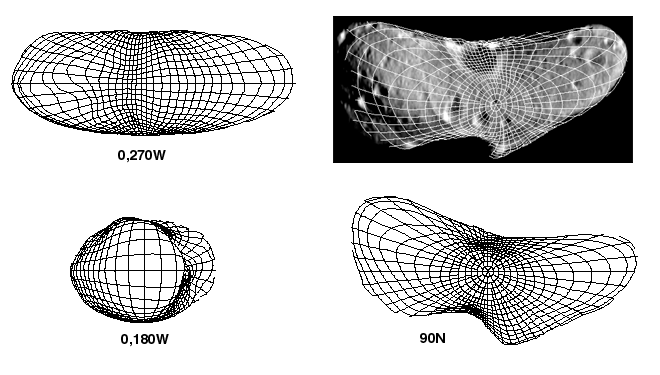

The Shape of Eros

NEAR Shoemaker images provided the first model of Eros’ shape, shown in this picture. An accurate model of Eros’ shape helps the NEAR team determine the asteroid’s key properties. The total space enclosed by the surface of the shape model represents the asteroid’s estimated volume. The asteroid’s mass (determined using NEAR Shoemaker’s radio tracking) is divided by its volume to yield an estimate of its density – which is valuable for understanding what kind of rock makes up the interior. The shape also provides information about the distribution of mass below the surface, which scientists use to calculate surface gravity and thus the directions and steepness of slopes.

The positions of more than 2,000 landmarks on Eros were determined from more than 12,000 stereo measurements that generate a “grid” of points lying on the asteroid’s surface. The shape model is a mathematical representation of the surface passing through all those points. The views at upper left, lower left and lower right show the shape model from over the equator (at 270 and 180 degrees west longitude) and the north pole (90north latitude), respectively. The shape model at upper right is overlain on an image acquired during approach to Eros.

Built and managed by The Johns Hopkins University Applied Physics Laboratory, Laurel, Maryland, NEAR was the first spacecraft launched in NASA’s Discovery Program of low-cost, small-scale planetary missions. See the NEAR web page at http://near.jhuapl.edu/ for more details.

Credit: NASA/JPL/JHUAPL